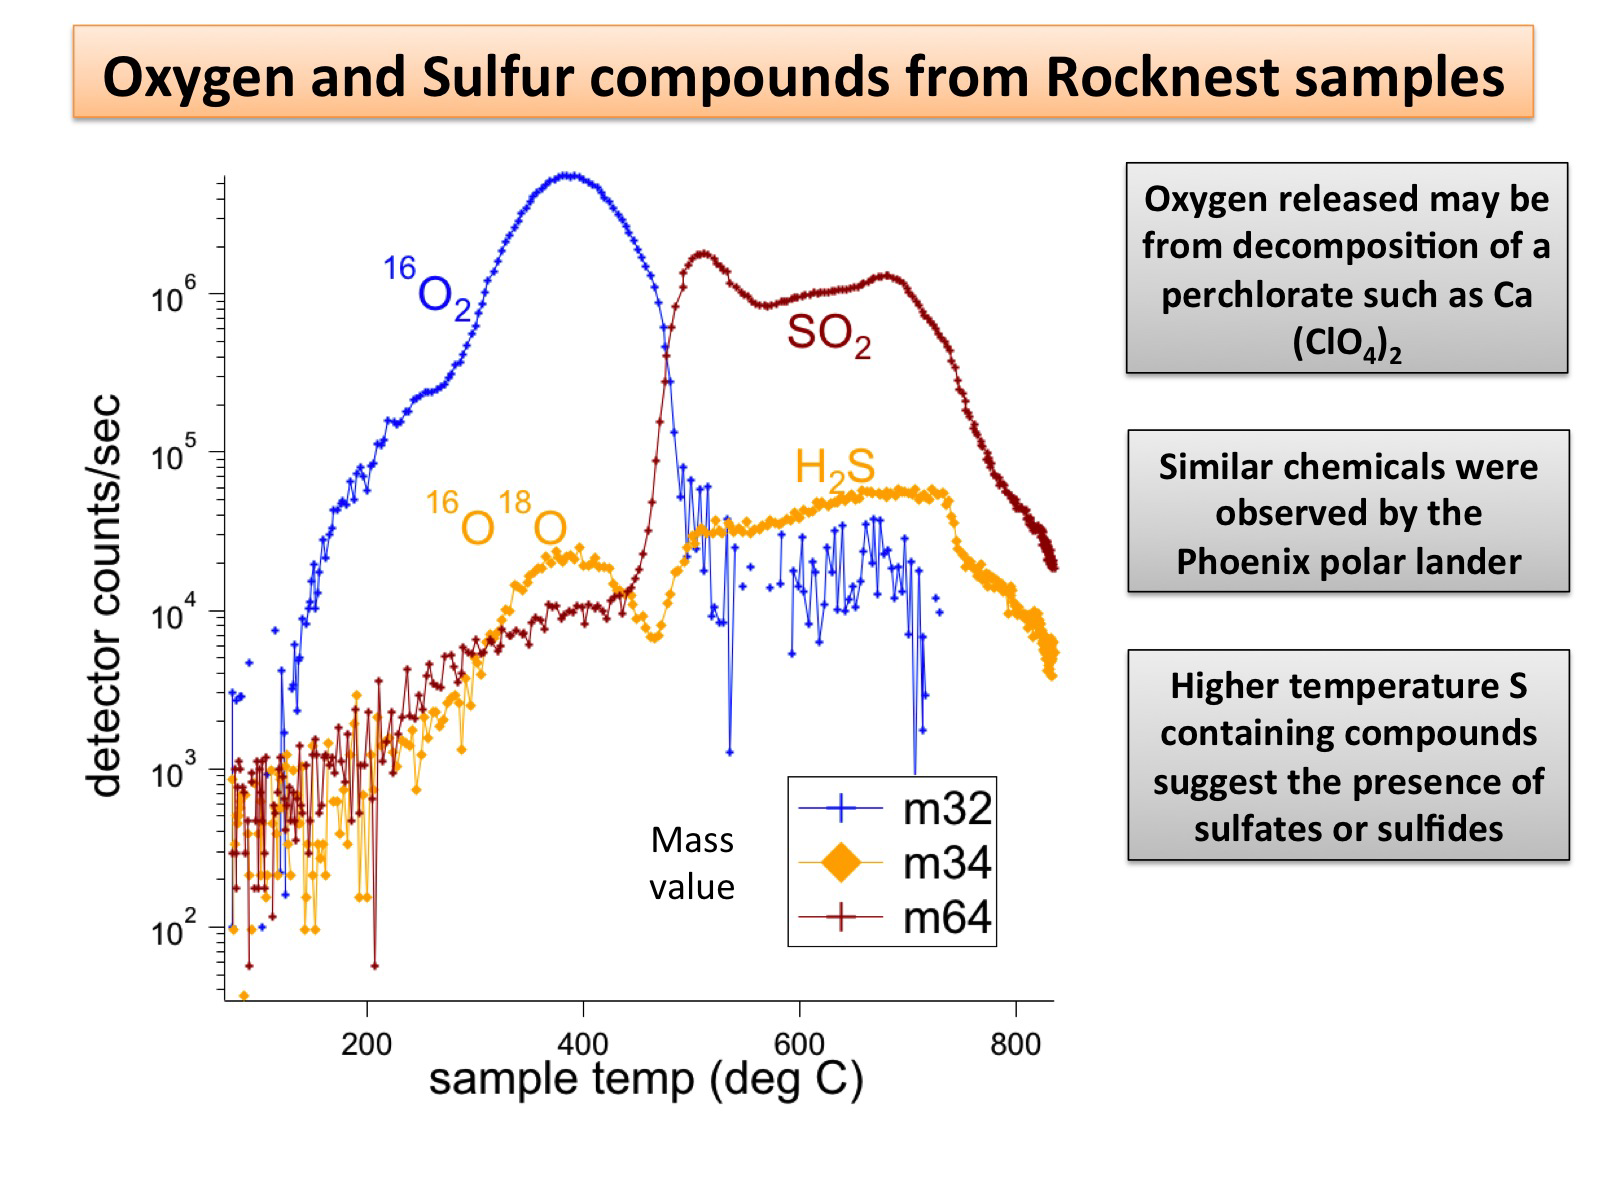

Signs of Perchlorates and Sulfur Containing Compounds

NASA’s Mars rover Curiosity has detected sulfur, chlorine, and oxygen compounds in fine grains scooped by the rover at a wind drift site called “Rocknest.” The grains were heated and analyzed using the rover’s Sample Analysis at Mars, or SAM, instrument suite. Scientists indicate the oxygen and chlorine may come from perchlorate or similar compounds, which contain chlorine and oxygen. Perchlorates were also found by NASA’s Phoenix Lander at a different location on Mars. The sulfur compounds suggest the presence of sulfides or sulfates in the grains.

JPL manages the Mars Science Laboratory/Curiosity for NASA’s Science Mission Directorate in Washington. The rover was designed, developed and assembled at JPL, a division of the California Institute of Technology in Pasadena.

Credit: NASA/JPL-Caltech/GSFC